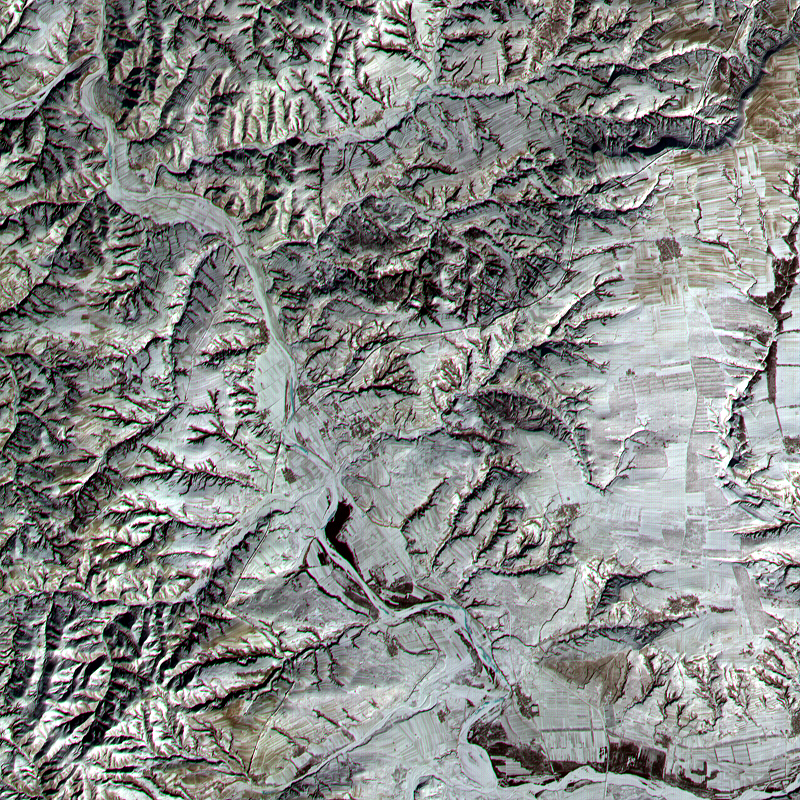

Great Wall of China

This ASTER sub-image covers a 12 x 12 km area in northern Shanxi Province, China, and was acquired January 9, 2001. The low sun angle, and light snow cover highlight a section of the Great Wall, visible as a black line running diagonally through the image from lower left to upper right. The Great Wall is over 2000 years old and was built over a period of 1000 years. Stretching 4500 miles from Korea to the Gobi Desert it was first built to protect China from marauders from the north.

This image is located at 40.2 degrees north latitude and 112.8 degrees east longitude.

Advanced Spaceborne Thermal Emission and Reflection Radiometer (ASTER) is one of five Earth-observing instruments launched December 18, 1999, on NASA’s Terra satellite. The instrument was built by Japan’s Ministry of International Trade and Industry. A joint U.S./Japan science team is responsible for validation and calibration of the instrument and the data products. Dr. Anne Kahle at NASA’s Jet Propulsion Laboratory, Pasadena, Calif., is the U.S. Science team leader; Moshe Pniel of JPL is the project manager. ASTER is the only high resolution imaging sensor on Terra. The primary goal of the ASTER mission is to obtain high-resolution image data in 14 channels over the entire land surface, as well as black and white stereo images. With revisit time of between 4 and 16 days, ASTER will provide the capability for repeat coverage of changing areas on Earth’s surface.

The broad spectral coverage and high spectral resolution of ASTER will provide scientists in numerous disciplines with critical information for surface mapping, and monitoring dynamic conditions and temporal change. Example applications are: monitoring glacial advances and retreats, monitoring potentially active volcanoes, identifying crop stress, determining cloud morphology and physical properties, wetlands Evaluation, thermal pollution monitoring, coral reef degradation, surface temperature mapping of soils and geology, and measuring surface heat balance.

Credit: NASA/GSFC/METI/ERSDAC/JAROS, and U.S./Japan ASTER Science Team